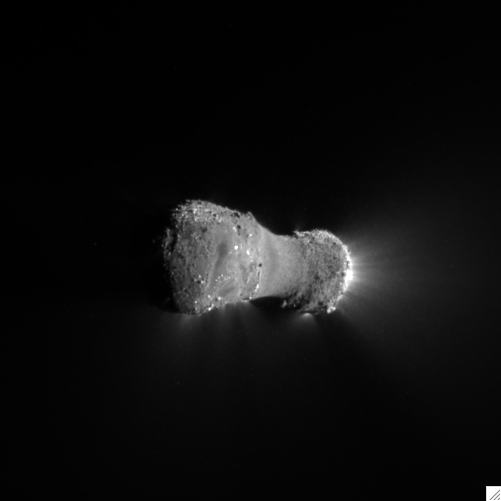

Almost There at Comet Hartley 2

This close-up view of comet Hartley 2 was taken as NASA’s EPOXI mission approached the comet at 6:59 a.m. PDT (9:59 a.m. EDT). The spacecraft’s Medium-Resolution Instrument snapped the picture from a distance of 816 kilometers (507 miles). The sun is to the right.

The comet’s nucleus, or main body, is approximately 2 kilometers (1.2 miles) long and .4 kilometers (.25 miles) at the “neck,” or most narrow portion. Jets can be seen streaming out of the nucleus.

Credit: NASA/JPL-Caltech/UMD